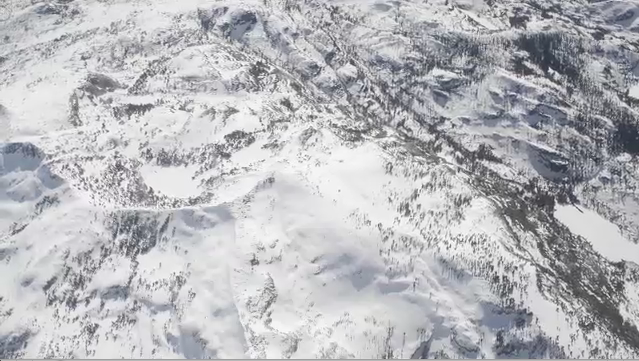

Measuring Snowpack from the Sky

A new NASA airborne mission has created the first maps of the entire snowpack of two major mountain watersheds in California and Colorado, producing the most accurate measurements to date of how much water they hold. The data from NASA’s Airborne Snow Observatory mission will be used to estimate how much water will flow out of the basins when the snow melts. The data-gathering technology could improve water management for 1.5 billion people worldwide who rely on snowmelt for their water supply. The mission is a collaboration between NASA’s Jet Propulsion Laboratory, Pasadena, Calif., and the California Department of Water Resources in Sacramento.

A Twin Otter aircraft carrying NASA’s Airborne Snow Observatory began a three-year demonstration mission in April 2013 that includes weekly flights over the Tuolumne River Basin in California’s Sierra Nevada and monthly flights over Colorado’s Uncompahgre River Basin. The flights will run through the end of the snowmelt season, which typically occurs in July. The Tuolumne watershed and its Hetch Hetchy Reservoir are the primary water supply for 2.6 million San Francisco Bay Area residents. The Uncompahgre watershed is part of the Upper Colorado River Basin that supplies water to much of the western United States.

For more information about the Airborne Snow Observatory, visit: http://aso.jpl.nasa.gov/. For more on NASA’s Airborne Science program, visit: http://airbornescience.nasa.gov.

The California Institute of Technology in Pasadena manages JPL for NASA.

Credit: NASA/JPL-Caltech